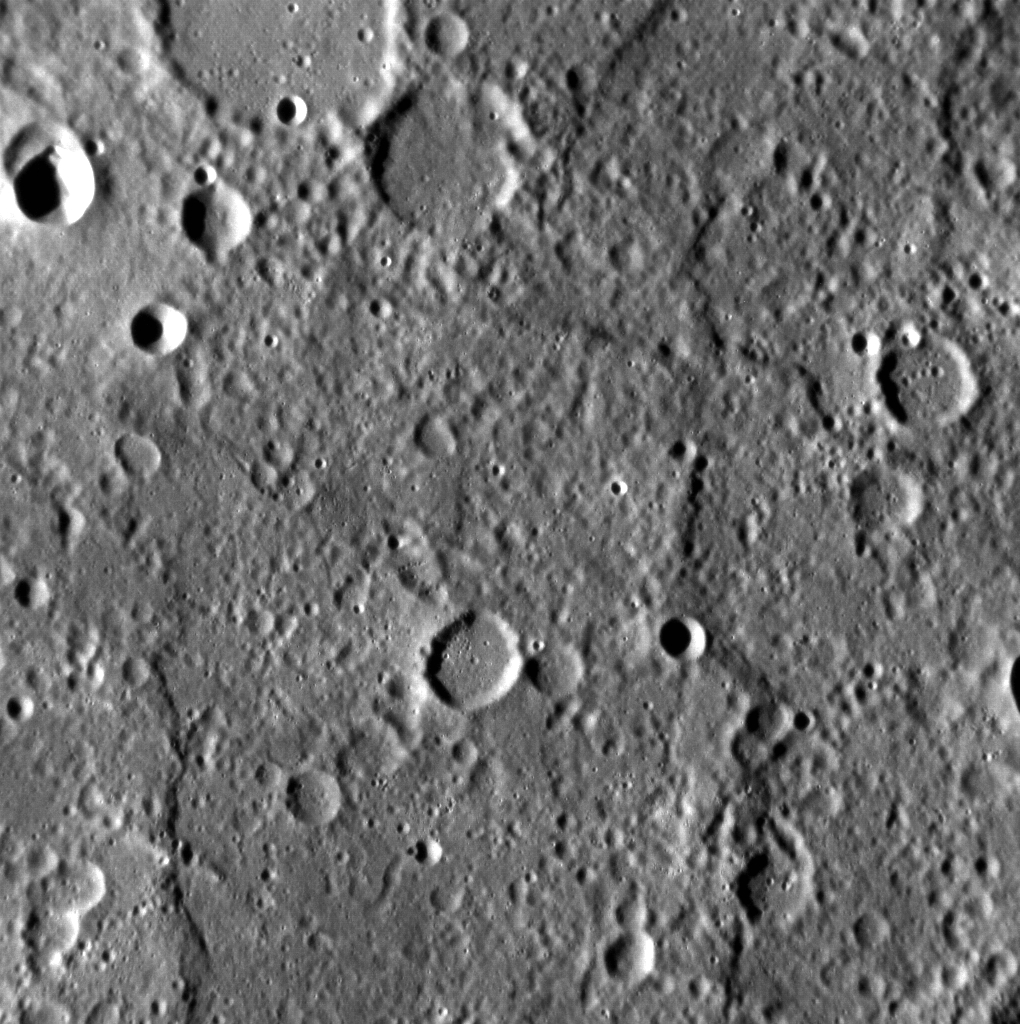

Ride Along with MESSENGER: Movie 1

This movie was assembled from 284 individual NAC images. Most of the images were acquired four seconds apart, the fastest that MDIS is capable of taking full resolution images, but the movie is shown with 15 images per second. In the second half of the movie,

Mirni Rupes

can be seen in the top right.

These images were acquired as part of the NAC ride-along imaging campaign. When data volume is available and MDIS is not acquiring images for its other campaigns, high-resolution NAC images are obtained of the surface. These images are designed not to interfere with other instrument observations but take full advantage of periods during the mission when extra data volume is available.

Date acquired: October 04, 2013
Image Mission Elapsed Time (MET): 23235568-23236706
Image ID: 4945491-4945774
Instrument: Narrow Angle Camera (NAC) of the Mercury Dual Imaging System (MDIS)
Initial Center Latitude: -33.79°
Initial Center Longitude: 310.4° E
Final Center Latitude: -43.43°
Final Center Longitude: 324.6° E
Resolution: 145-174 meters/pixel
Scale: The first image is 148 kilometers (92 miles) across
Incidence Angle: 75.7°-87.7°
Emission Angle: 3.0°-15.2°
Phase Angle: 72.6°-72.5°

The MESSENGER spacecraft is the first ever to orbit the planet Mercury, and the spacecraft’s seven scientific instruments and radio science investigation are unraveling the history and evolution of the Solar System’s innermost planet. MESSENGER acquired over 150,000 images and extensive other data sets. MESSENGER is capable of continuing orbital operations until early 2015.

For information regarding the use of images, see the MESSENGER image use policy.

Credit: NASA/Johns Hopkins University Applied Physics Laboratory/Carnegie Institution of Washington